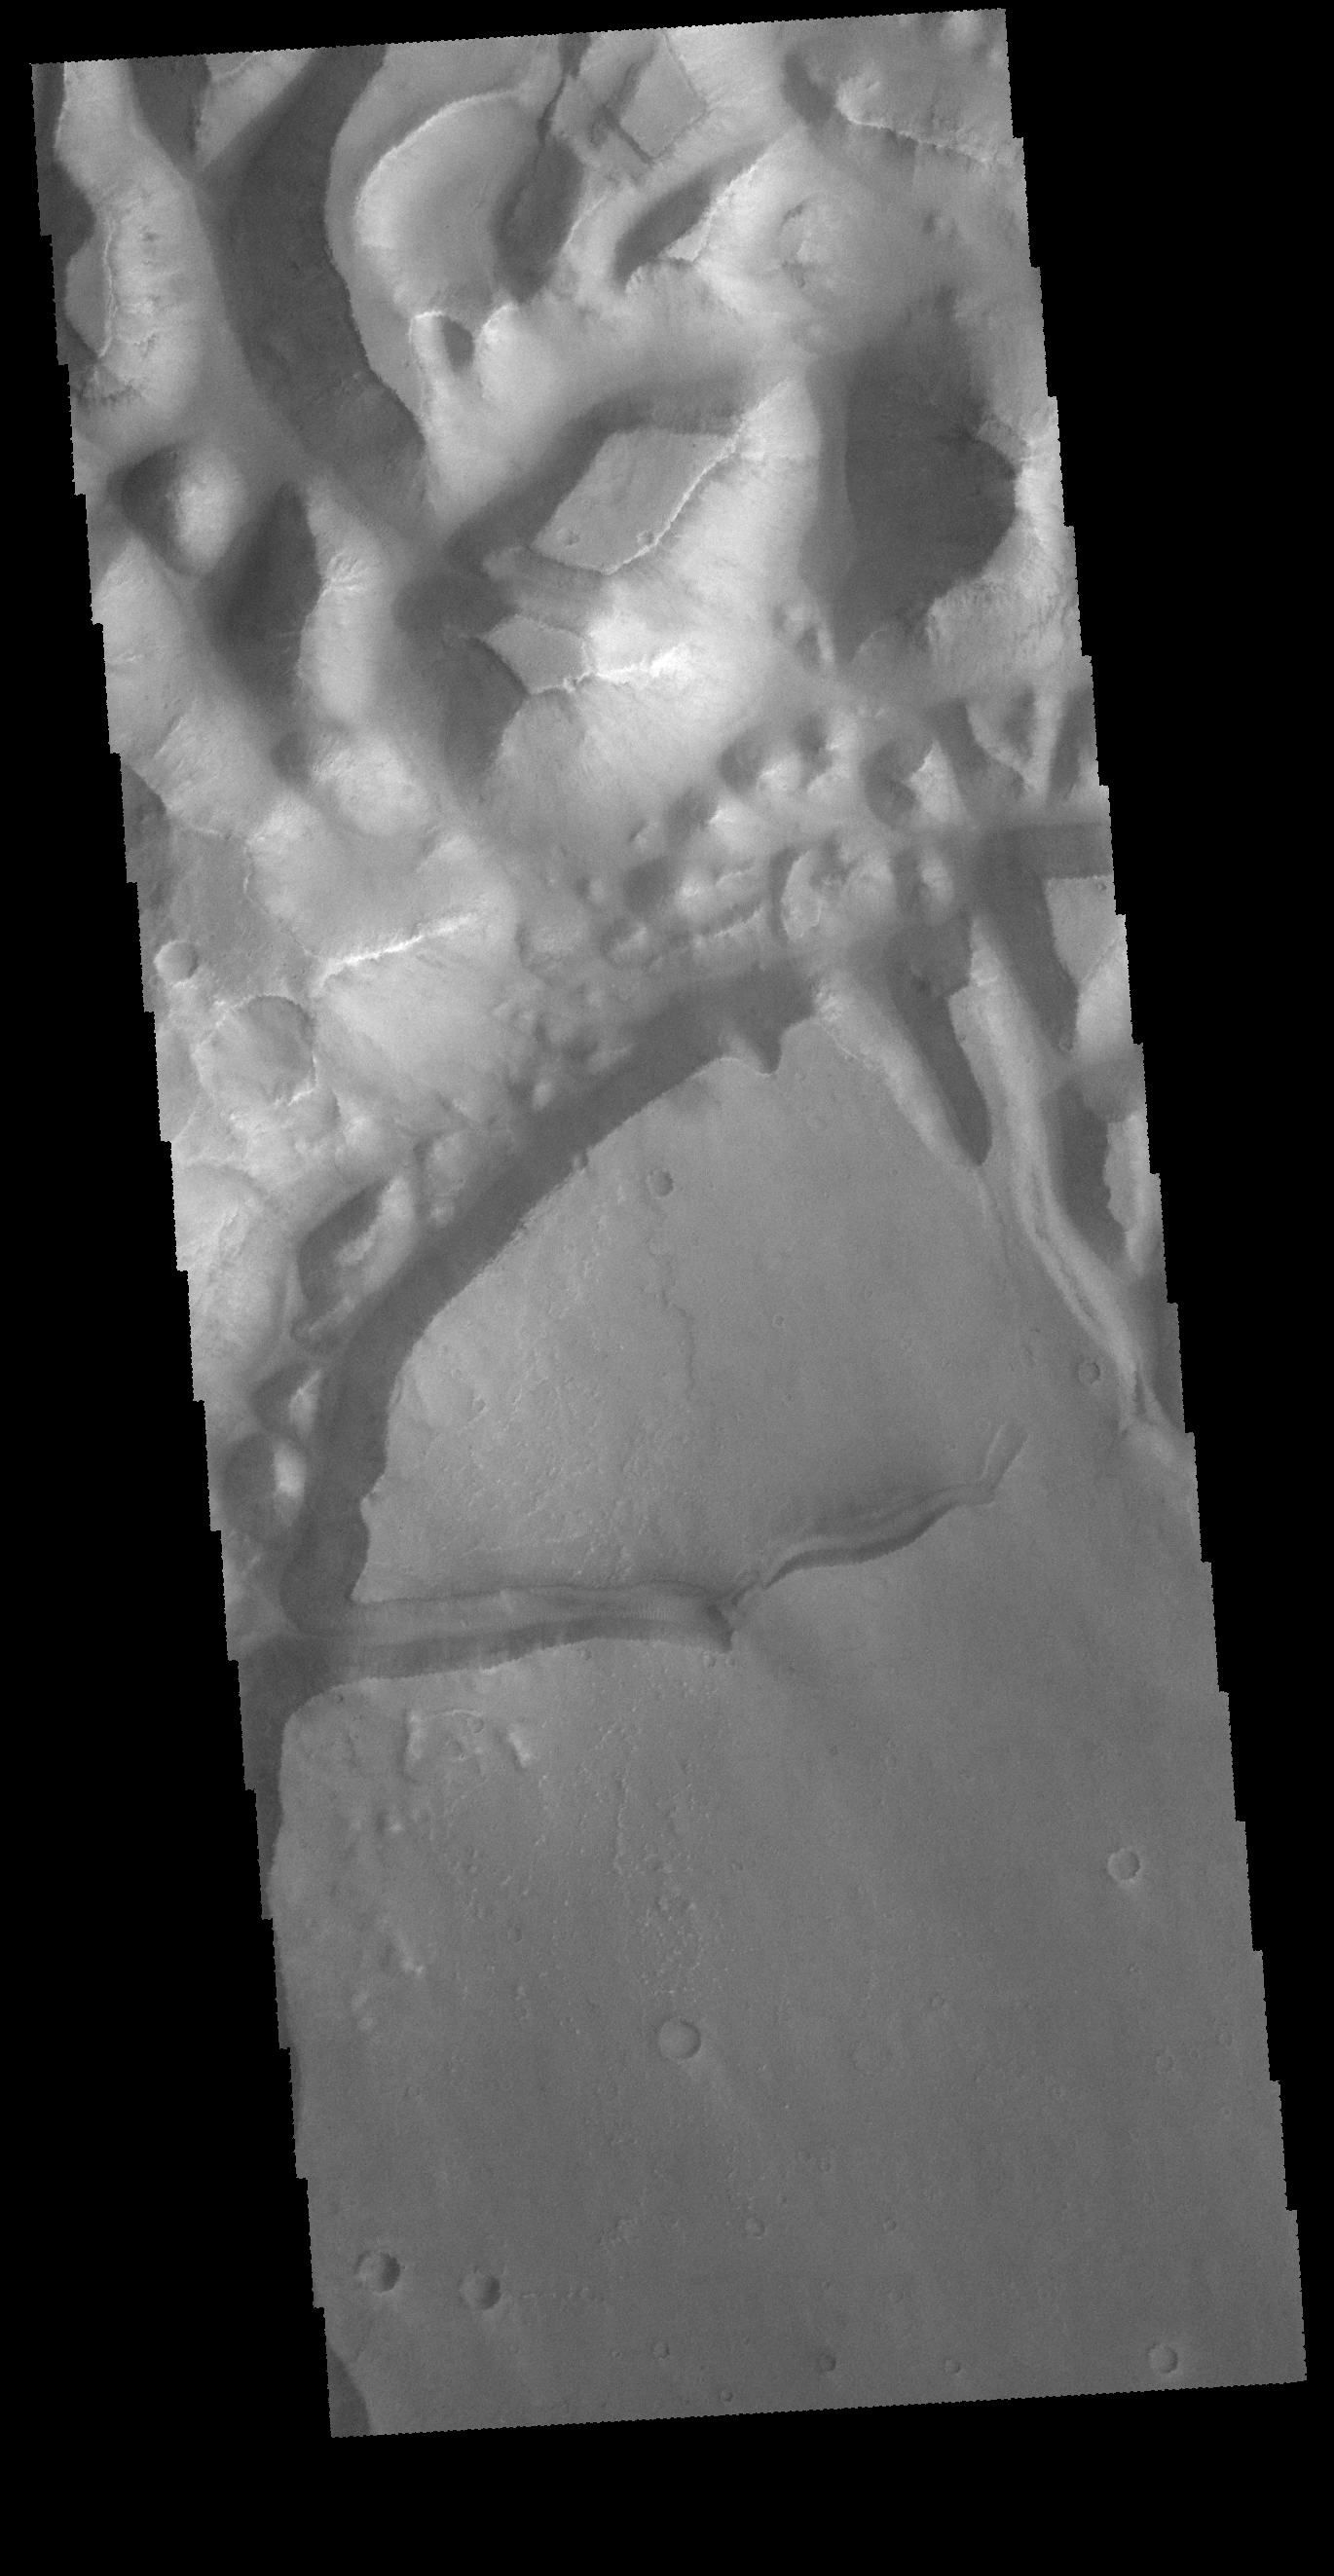

Hydaspis Chaos

The region of hills and mesas at the top of this VIS image are part of Hydaspis Chaos.

Credit: NASA/JPL-Caltech/ASU